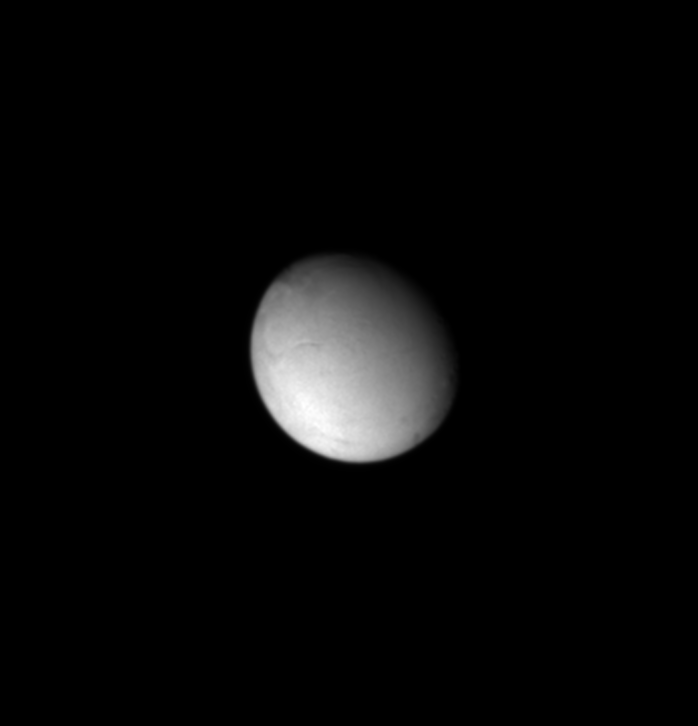

Intriguing Enceladus

This Cassini view of Enceladus hints at the curvilinear, groove-like features that crisscross the moon’s surface, as seen in images from NASA’s Voyager spacecraft.

The image shows the trailing hemisphere of Enceladus, which is the side opposite the moon’s direction of motion in its orbit. Enceladus is 499 kilometers (310 miles) across.

The image was taken in visible light with the Cassini spacecraft narrow angle camera on Oct. 27, 2004, at a distance of about 766,000 kilometers (476,000 miles) from Enceladus and at a Sun-Enceladus-spacecraft, or phase, angle of 34 degrees. The image scale is 4.6 kilometers (2.8 miles) per pixel.

The Cassini-Huygens mission is a cooperative project of NASA, the European Space Agency and the Italian Space Agency. The Jet Propulsion Laboratory, a division of the California Institute of Technology in Pasadena, manages the Cassini-Huygens mission for NASA’s Office of Space Science, Washington, D.C. The Cassini orbiter and its two onboard cameras, were designed, developed and assembled at JPL. The imaging team is based at the Space Science Institute, Boulder, Colo.

Credit: NASA/JPL/Space Science Institute